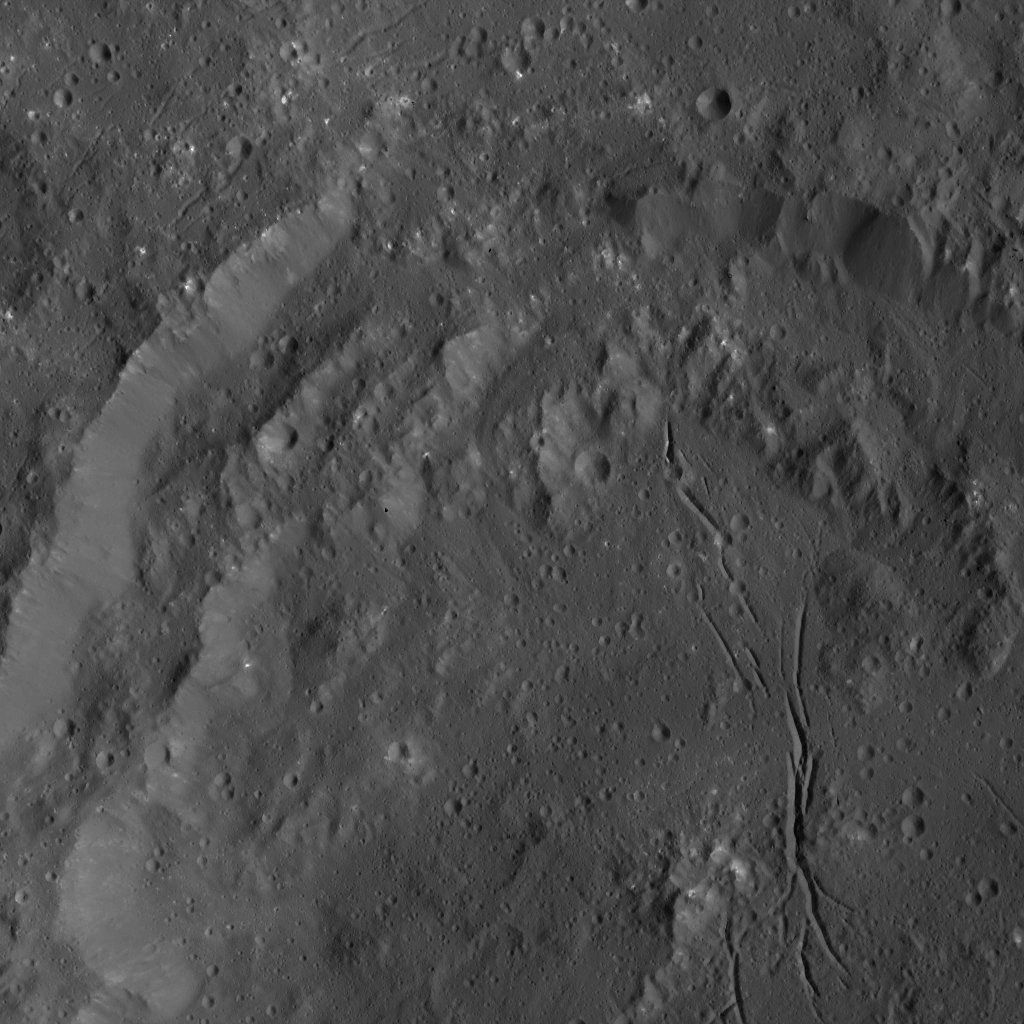

Dawn LAMO Image 38

NASA’s Dawn spacecraft obtained this view of Azacca Crater (31 miles or 50 kilometers wide) on Ceres. The rim of this crater has terraces descending from its rim down to its floor. The crater’s floor is relatively free of large impact scars, and displays a prominent set of north-south trending fractures.

Azacca Crater is named for the Haitian god of agriculture.

The image is centered at approximately 5.3 degrees south latitude, 217.4 degrees east longitude. Dawn captured the scene on Jan. 6, 2016, from its low-altitude mapping orbit (LAMO), at an altitude of 223 miles (359 kilometers) above Ceres. The image resolution is 108 feet (33 meters) per pixel.

Dawn’s mission is managed by JPL for NASA’s Science Mission Directorate in Washington. Dawn is a project of the directorate’s Discovery Program, managed by NASA’s Marshall Space Flight Center in Huntsville, Alabama. UCLA is responsible for overall Dawn mission science. Orbital ATK, Inc., in Dulles, Virginia, designed and built the spacecraft. The German Aerospace Center, the Max Planck Institute for Solar System Research, the Italian Space Agency and the Italian National Astrophysical Institute are international partners on the mission team.

Credit: NASA/JPL-Caltech/UCLA/MPS/DLR/IDA